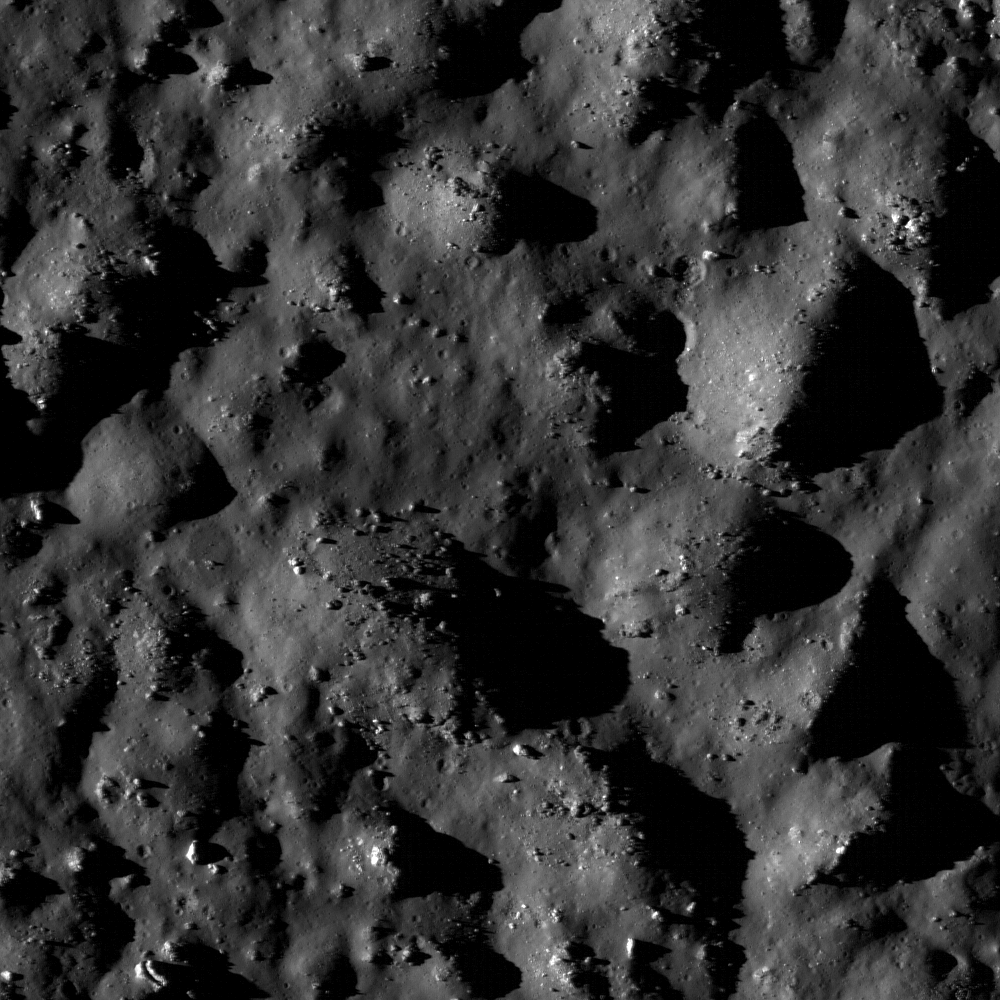

The Floor of Tycho

Boulders and impact melt line the floor of the 85-km crater Tycho, a potential site for future human exploration. Tycho crater is one of the fifty regions of interest in NASA’s Constellation Program. Scene width is 620 m.

Tycho crater is an one of the most prominent craters on the Moon — it appears as a bright spot in the southern highlands with rays of bright material that stretch across much of the nearside. Its prominence is not due to its size: at 85 km in diameter, it’s a just one among thousands of this size or larger. What really makes Tycho stand out is its relative youth. It formed recently enough that its beautiful rays, material ejected during the impact event, are still visible as bright streaks. All craters start out looking like this after they form, but their rays gradually fade away as they sit on the surface, exposed to the space environment which over time darkens until they fade into the background.

NASA’s Goddard Space Flight Center built and manages the mission for the Exploration Systems Mission Directorate at NASA Headquarters in Washington. The Lunar Reconnaissance Orbiter Camera was designed to acquire data for landing site certification and to conduct polar illumination studies and global mapping. Operated by Arizona State University, the LROC facility is part of the School of Earth and Space Exploration (SESE). LROC consists of a pair of narrow-angle cameras (NAC) and a single wide-angle camera (WAC). The mission is expected to return over 70 terabytes of image data.

Credit: NASA/GSFC/Arizona State University